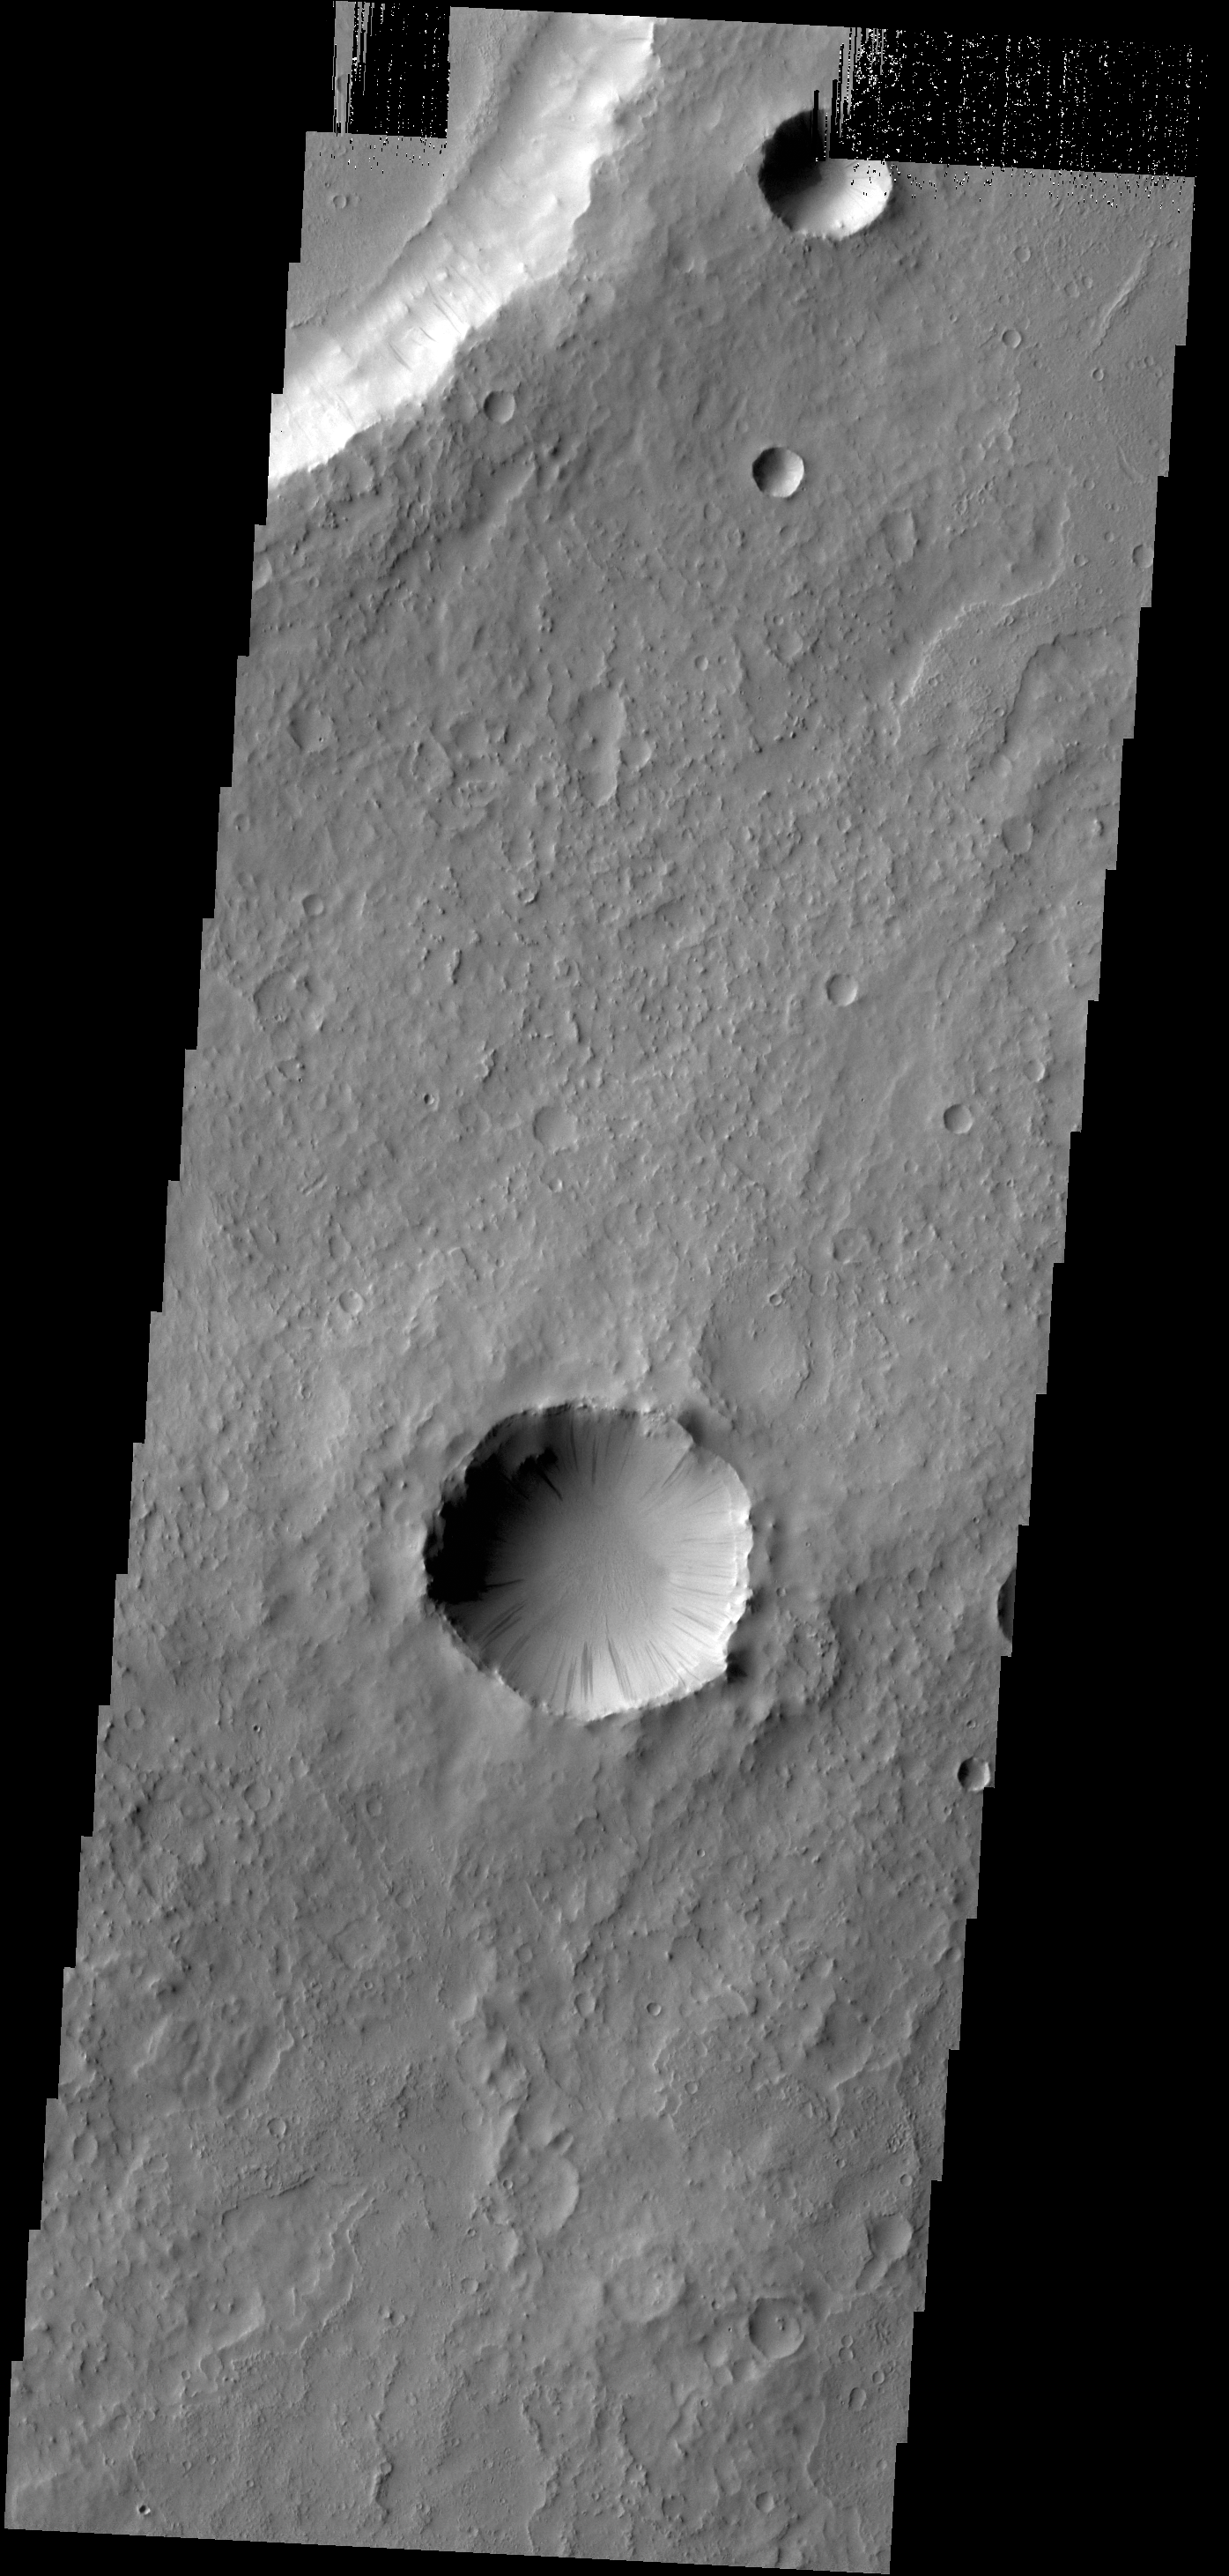

Dark Slope Streaks

Dark slope streaks are found everywhere on the inner rim of this unnamed crater in Arabia Terra.

Credit: NASA/JPL-Caltech/ASU